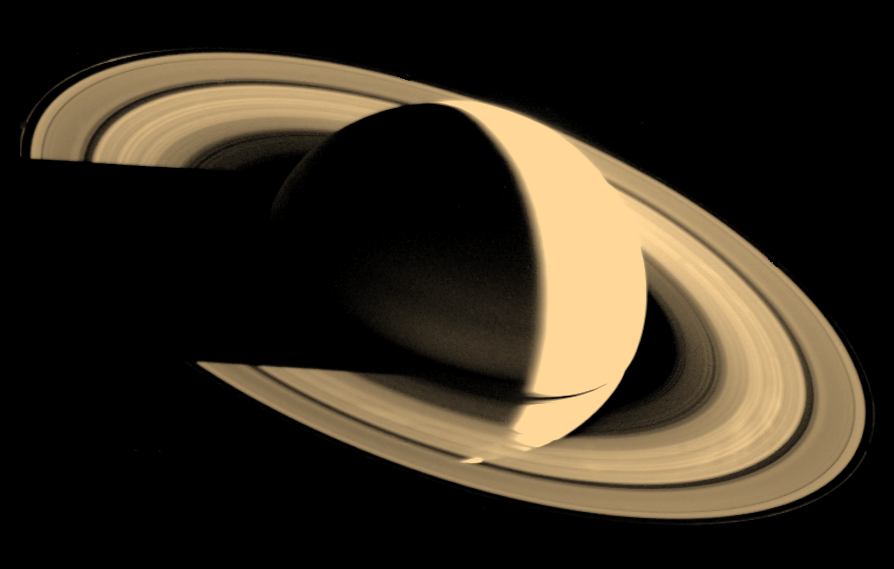

Saturn and its Rings

Voyager 1 looked back at Saturn on Nov. 16, 1980, four days after the spacecraft flew past the planet, to observe the appearance of Saturn and its rings from this unique perspective. A few of the spokelike ring features discovered by Voyager appear in the rings as bright patches in this image, taken at a distance of 5.3 million kilometers (3.3 million miles) from the planet. Saturn’s shadow falls upon the rings, and the bright Saturn crescent is seen through all but the densest portion of the rings. From Saturn, Voyager 1 is on a trajectory taking the spacecraft out of the ecliptic plane, away from the Sun and eventually out of the solar system (by about 1990). Although its mission to Jupiter and Saturn is nearly over (the Saturn encounter ends Dec. 18, 1980), Voyager 1 will be tracked by the Deep Space Network as far as possible in an effort to determine where the influence of the Sun ends and interstellar space begins. Voyager 1’s flight path through interstellar space is in the direction of the constellation Ophiuchus. Voyager 2 will reach Saturn on August 25, 1981, and is targeted to encounter Uranus in 1986 and possibly Neptune in 1989. The Voyager project is managed for NASA by the Jet Propulsion Laboratory, Pasadena, California.

Credit: NASA/JPL